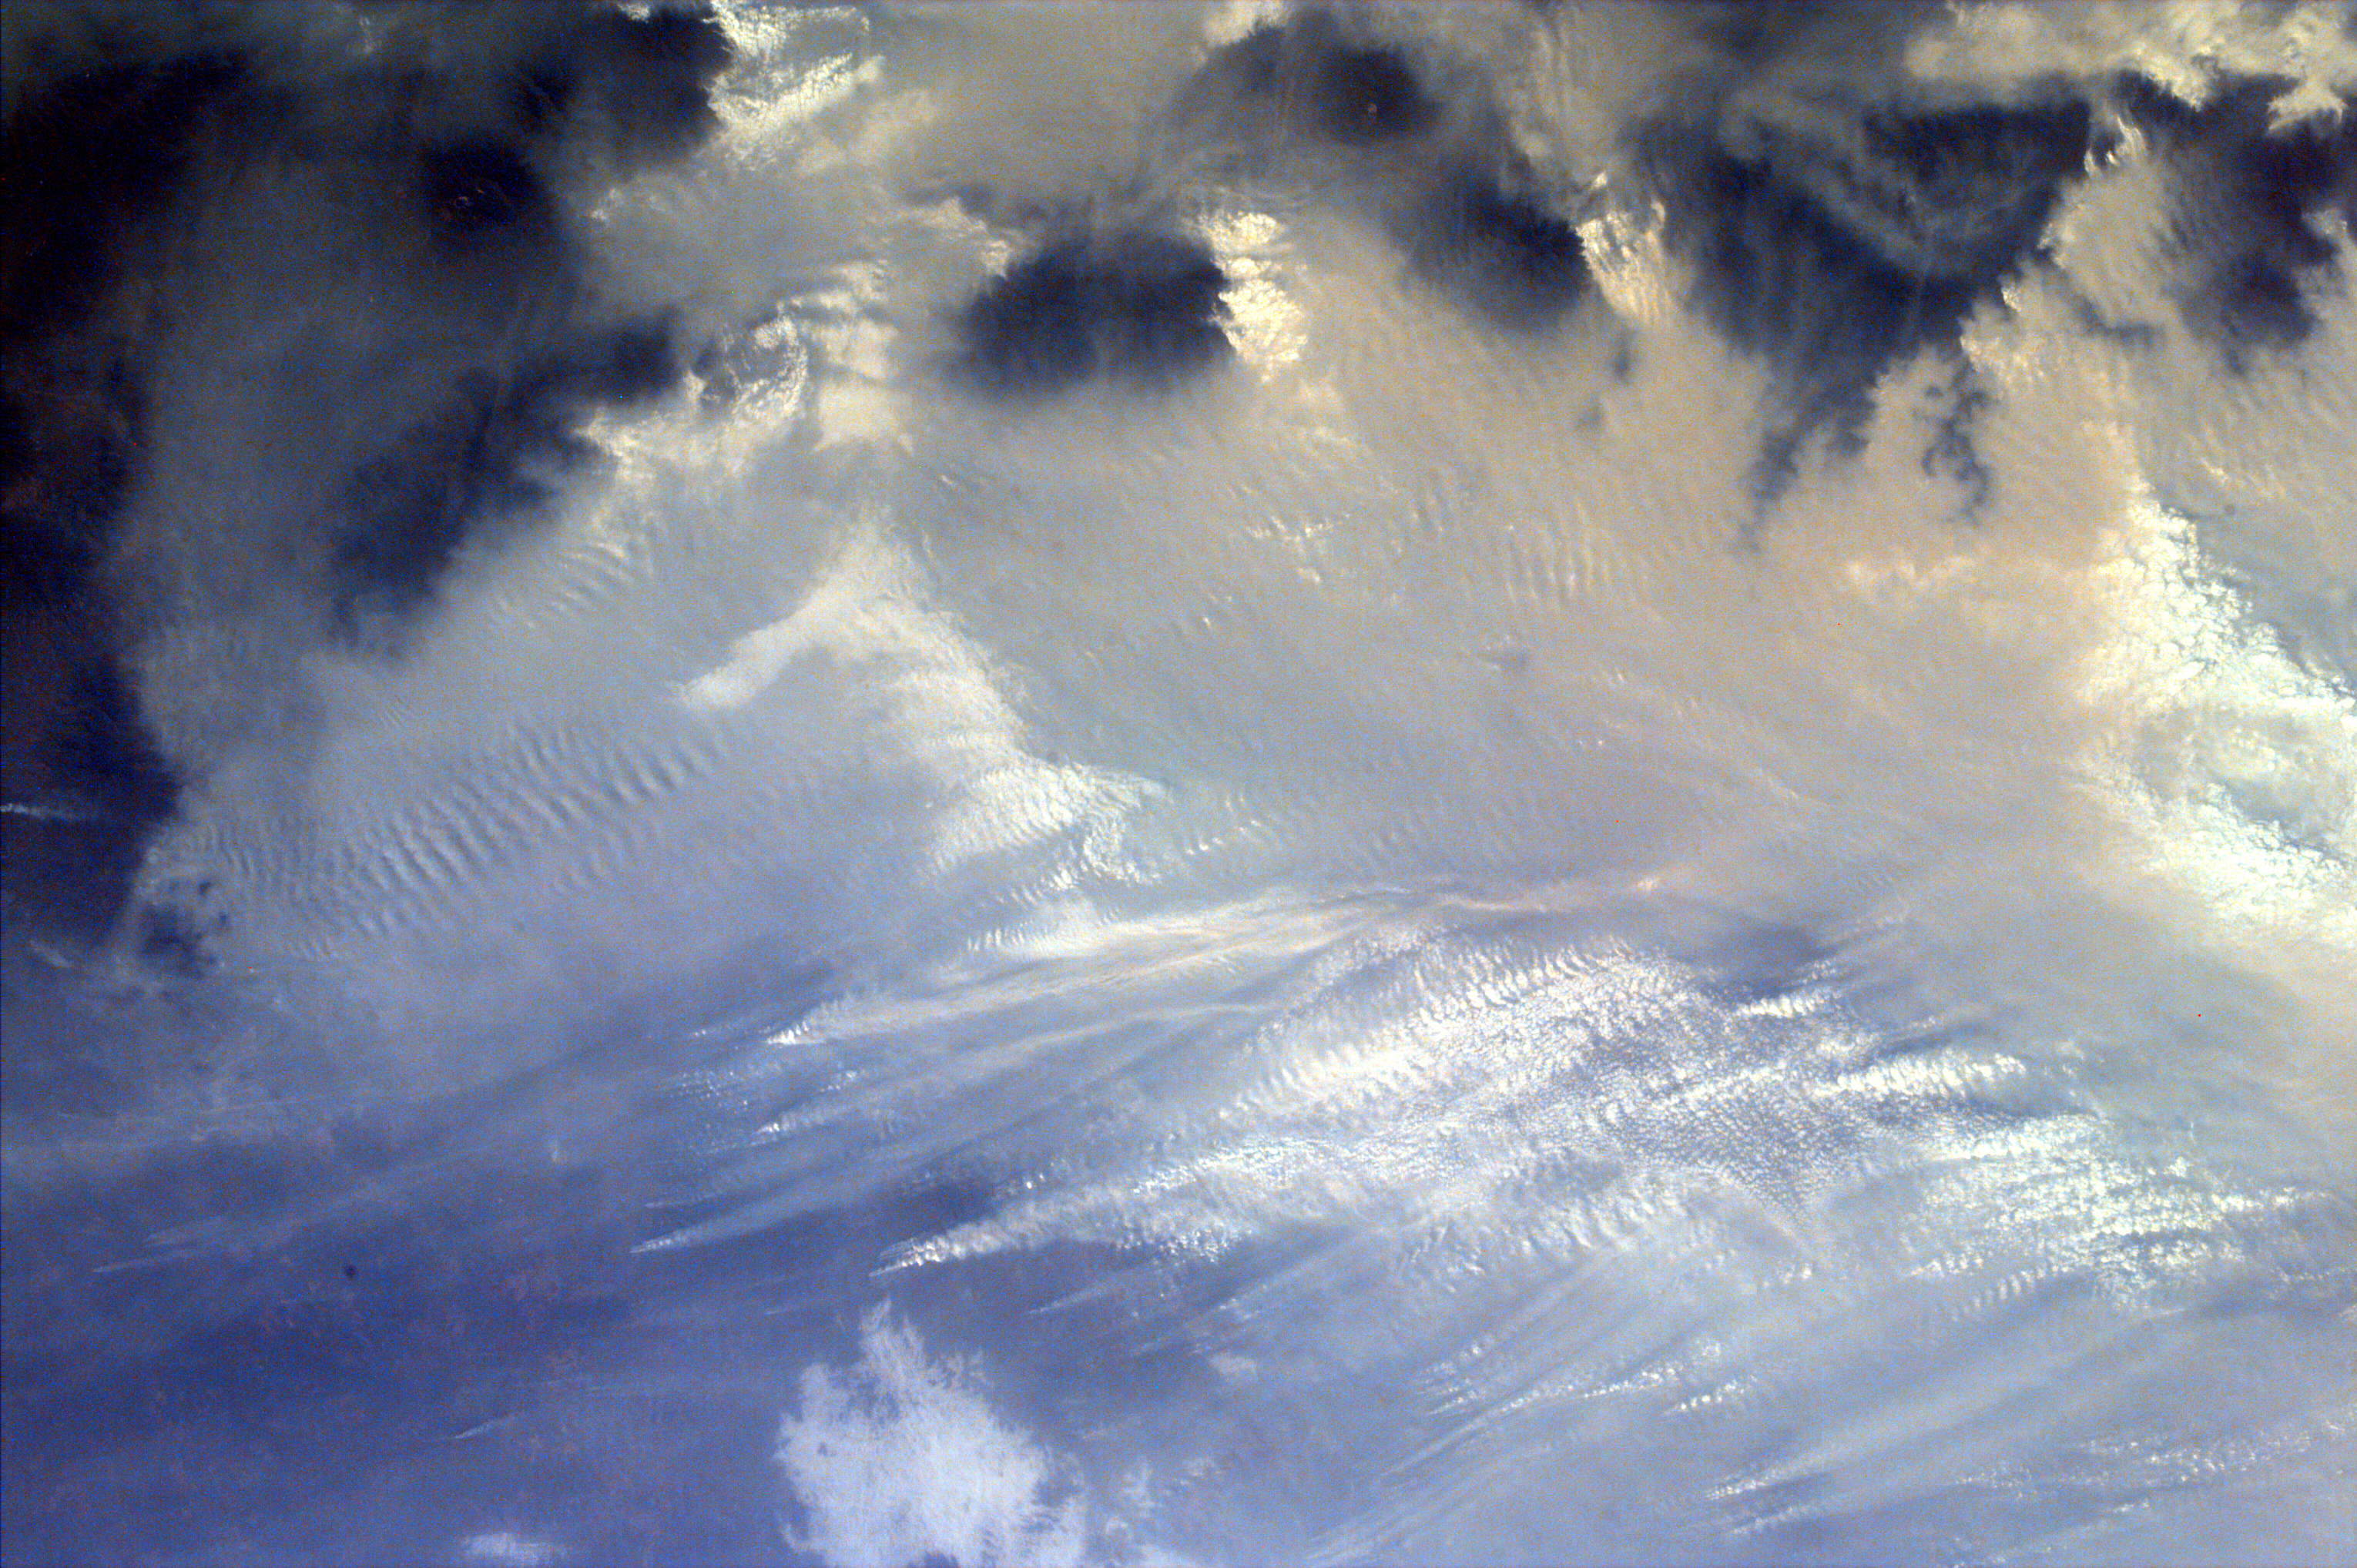

Southern tip of Sumatra, Indonesia

Middle school students across the country photographed the fires and smoke over southern Sumatra from a camera aboard the Space Shuttle Atlantis Saturday, September 27. A joint effort between 23 of the 52 schools participating in this mission, the KidSat camera was used to image a 140 km wide, 1950 km long strip that starts in the northwest (5.24 degrees N, 97.11 degrees E), and follows the Pegunungan Barisan range across the equator to the southern tip of Sumatra (7.44S, 106.1E). [MET 00215343 – 00215750].

Smoldering underground fires have raged uncontrolled for the past few weeks in Southeast Asia. Originally set to clear land for agriculture, the fires are usually extinguished by the annual monsoon rains. However, this year, the rains had not come due to El Niño which produces dry conditions in the Indonesia region. Due to the lack of trade winds, the seasonal warm waters in the eastern Pacific have spread over to South America. Consequently, the water temperature in Indonesia has dropped significantly. This decrease in temperature has not produced enough warm water vapor to produce the normal seasonal showers that usually encompass the area.

The fire has now been blamed for two fatal accidents and countless health hazards. At one point, the pollution index of the region reached 839. To put a relative point to this number, a pollution index of 300 is a equivalent of smoking 20 cigarettes a day. The smoke, during one time, blanketed an area that was larger than the continental United States. Currently, the fire’s rage has been quelled by winds and rain which have lifted the smog and dampened the fires. However it is estimated that 100,000 fire fighters are needed to stop the fire.

This KidSat image (MET 00215624) of the southern tip of Sumatra was captured on September 27, 1997 during Space Shuttle flight STS-86. It is centered at 3.0 degrees S, 102.9 degrees E and is 140 km wide and 205 km long. A clear view is visible of the southern tip of Sumatra with the volcanoes that make up the backbone of the island appearing darker than the surrounding land. Travelling northwest, the first smoke plumes are visible in the rain forests east of the mountains where land is being cleared for palm plantations. The prevailing winds are from the southeast and are blowing most of the smoke to the northwest of this image (see images 00215637/PIA00954 and 00215701/PIA00955).

The KidSat camera that photographed these fires is mounted in the overhead starboard window of the Shuttle Atlantis and operates before and after docking with Mir when the Shuttle’s windows face the Earth. Students on the ground are linked to the camera through the Internet and a series of satellites. High school and undergraduate students work in collaboration with scientists and engineers to develop and operate the KidSat systems. Curriculum developed by The Johns Hopkins University Institute for the Academic Advancement of Youth is used in the middle school classrooms to encourage scientific inquiry based on the images.

The photographs from the three missions of the KidSat pilot program can be accessed at the following URL: http://www.jpl.nasa.gov/kidsat

The KidSat program was developed by the Jet Propulsion Laboratory, The Johns Hopkins University Institute for the Academic Advancement of Youth, and The University of California, San Diego, with support from NASA’s Johnson Space Center. The project is supported by NASA’s Office of Human Resources and Education with support from NASA’s Offices of Mission to Planet Earth, Space Flight, and Space Science. JPL is a division of the California Institute of Technology (Caltech).

Credit: NASA/JPL